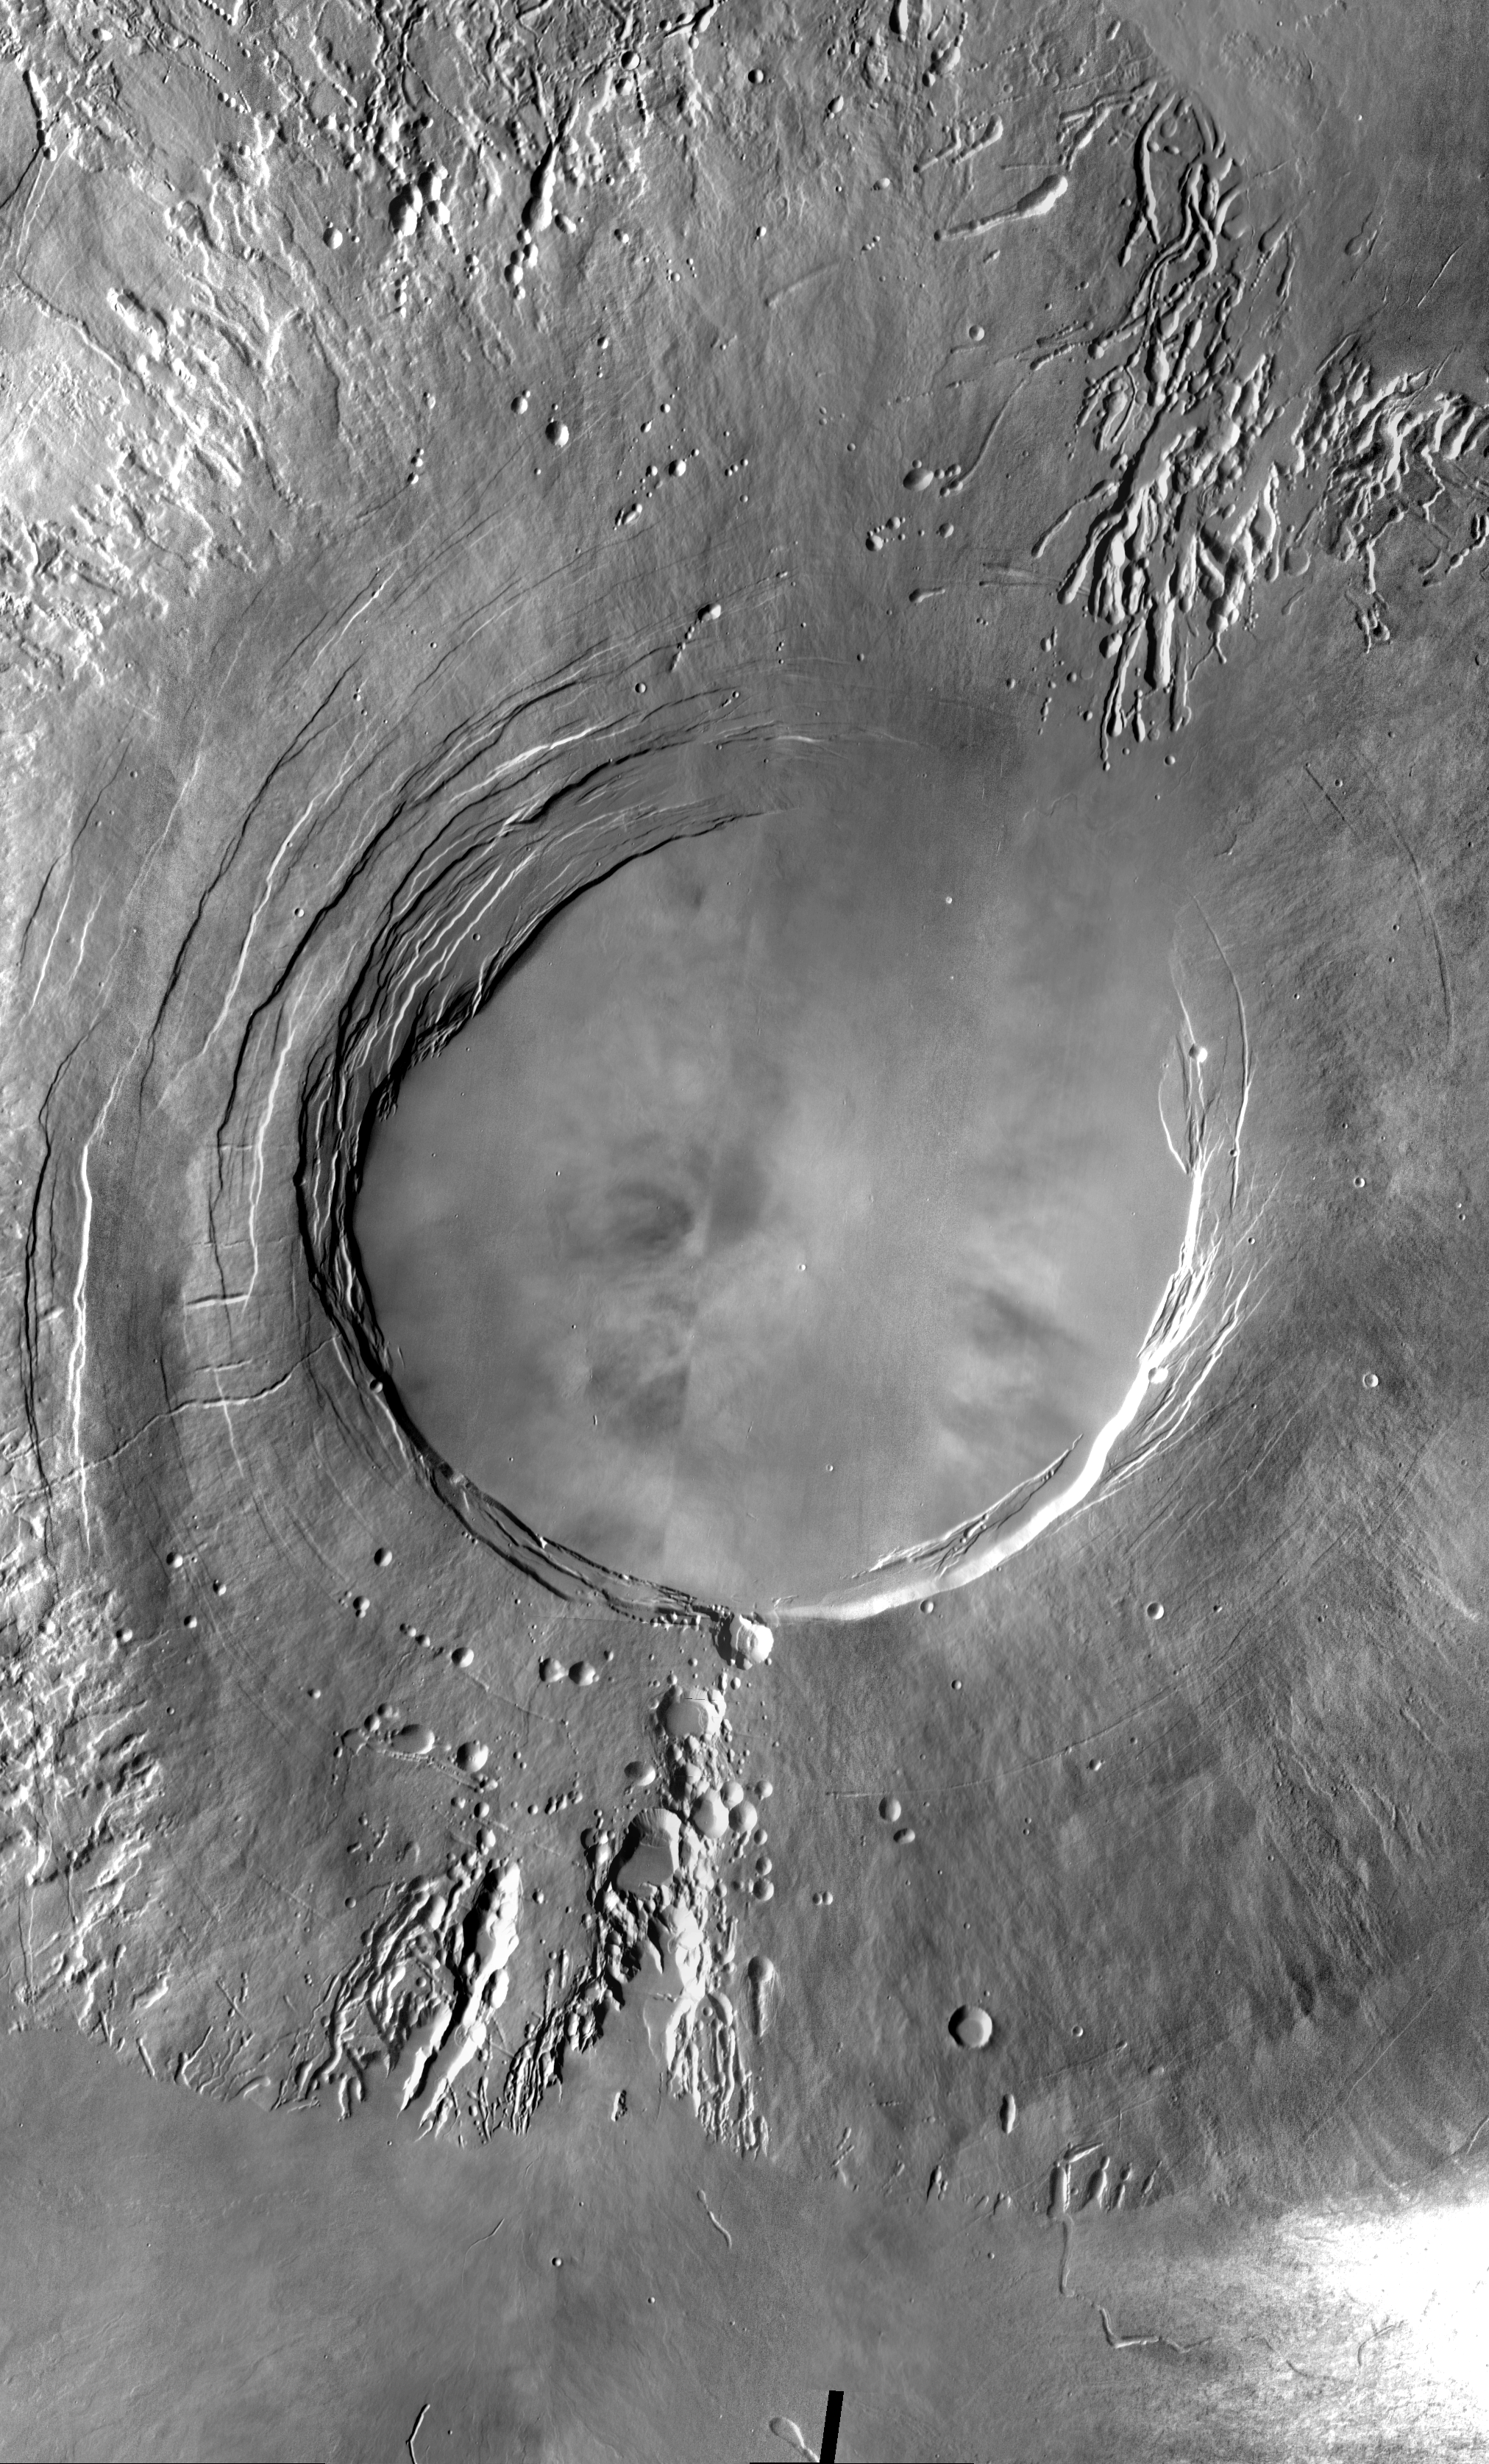

Arsia Mons Mosaic

Arsia Mons is the southernmost of the Tharsis volcanoes. It is 270 miles in diameter, almost 12 miles high, and the summit caldera is 72 miles wide. For comparison, the largest volcano on Earth is Mauna Loa. From its base on the sea floor, Mauna Loa measures only 6.3 miles high and 75 miles in diameter. The image here is a mosaic of several daytime IR images. The indentations on the SW and NE sides align with the Pavonis Mons and Ascreaus Mons to the NE. This may indicate a large fracture/vent system was responsible for the eruptions that formed all three volcanoes.

Note: this THEMIS visual image has not been radiometrically nor geometrically calibrated for this preliminary release. An empirical correction has been performed to remove instrumental effects. A linear shift has been applied in the cross-track and down-track direction to approximate spacecraft and planetary motion. Fully calibrated and geometrically projected images will be released through the Planetary Data System in accordance with Project policies at a later time.

NASA’s Jet Propulsion Laboratory manages the 2001 Mars Odyssey mission for NASA’s Office of Space Science, Washington, D.C. The Thermal Emission Imaging System (THEMIS) was developed by Arizona State University, Tempe, in collaboration with Raytheon Santa Barbara Remote Sensing. The THEMIS investigation is led by Dr. Philip Christensen at Arizona State University. Lockheed Martin Astronautics, Denver, is the prime contractor for the Odyssey project, and developed and built the orbiter. Mission operations are conducted jointly from Lockheed Martin and from JPL, a division of the California Institute of Technology in Pasadena.

Credit: NASA/JPL/Arizona State University